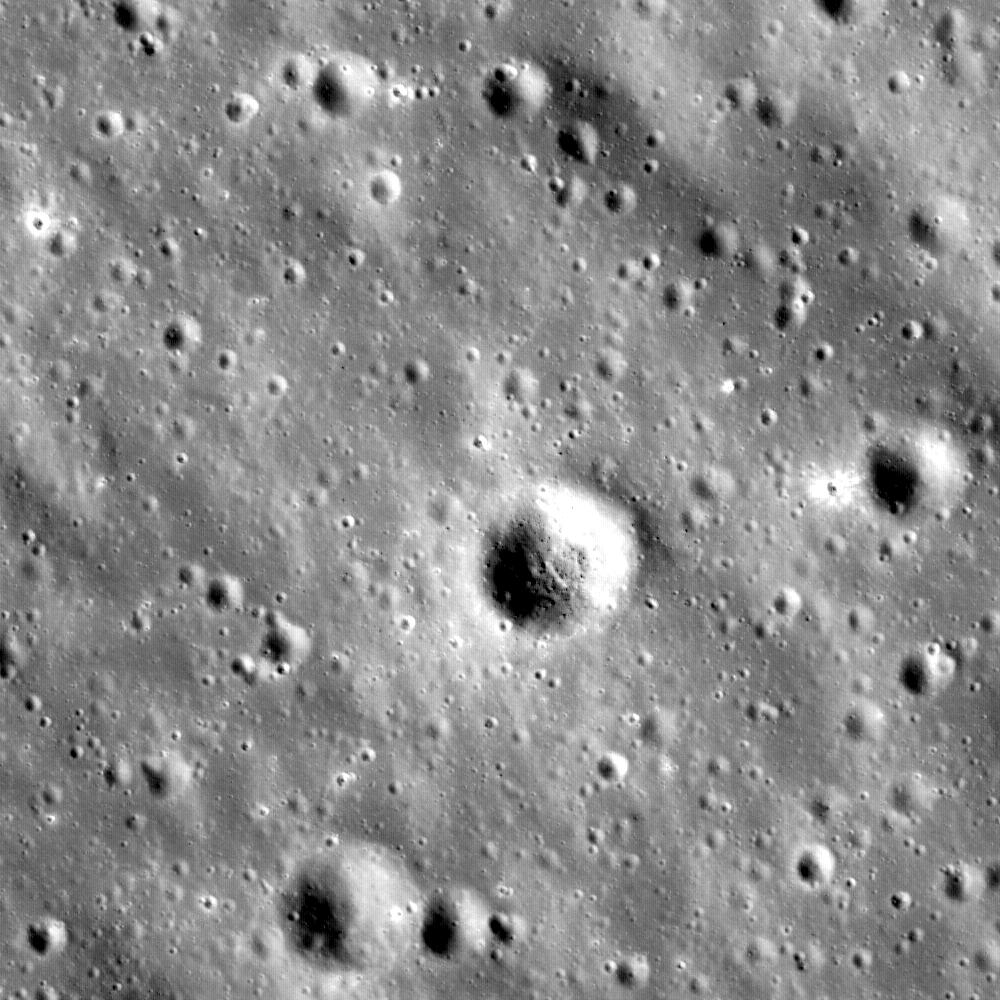

Dante Crater Constellation Region of Interest

Figure 1

Highlands terrain inside the Dante Crater Constellation Site. A portion of LROC NAC image M121044107R, 580 m across. The Dante region has abundant aluminum and calcium-rich regolith that is available for in-situ resource utilization, allowing explorers to extend their stay in this region by processing the local materials to produce oxygen and fuel while building habitats and other structures.

Figure 1: Portion of LROC WAC image M118668951M, which covers Dante Crater itself. The region of M121044107R (main image) is to the west of this scene.

NASA’s Goddard Space Flight Center built and manages the mission for the Exploration Systems Mission Directorate at NASA Headquarters in Washington. The Lunar Reconnaissance Orbiter Camera was designed to acquire data for landing site certification and to conduct polar illumination studies and global mapping. Operated by Arizona State University, LROC consists of a pair of narrow-angle cameras (NAC) and a single wide-angle camera (WAC). The mission is expected to return over 70 terabytes of image data.

Credit: NASA/GSFC/Arizona State University